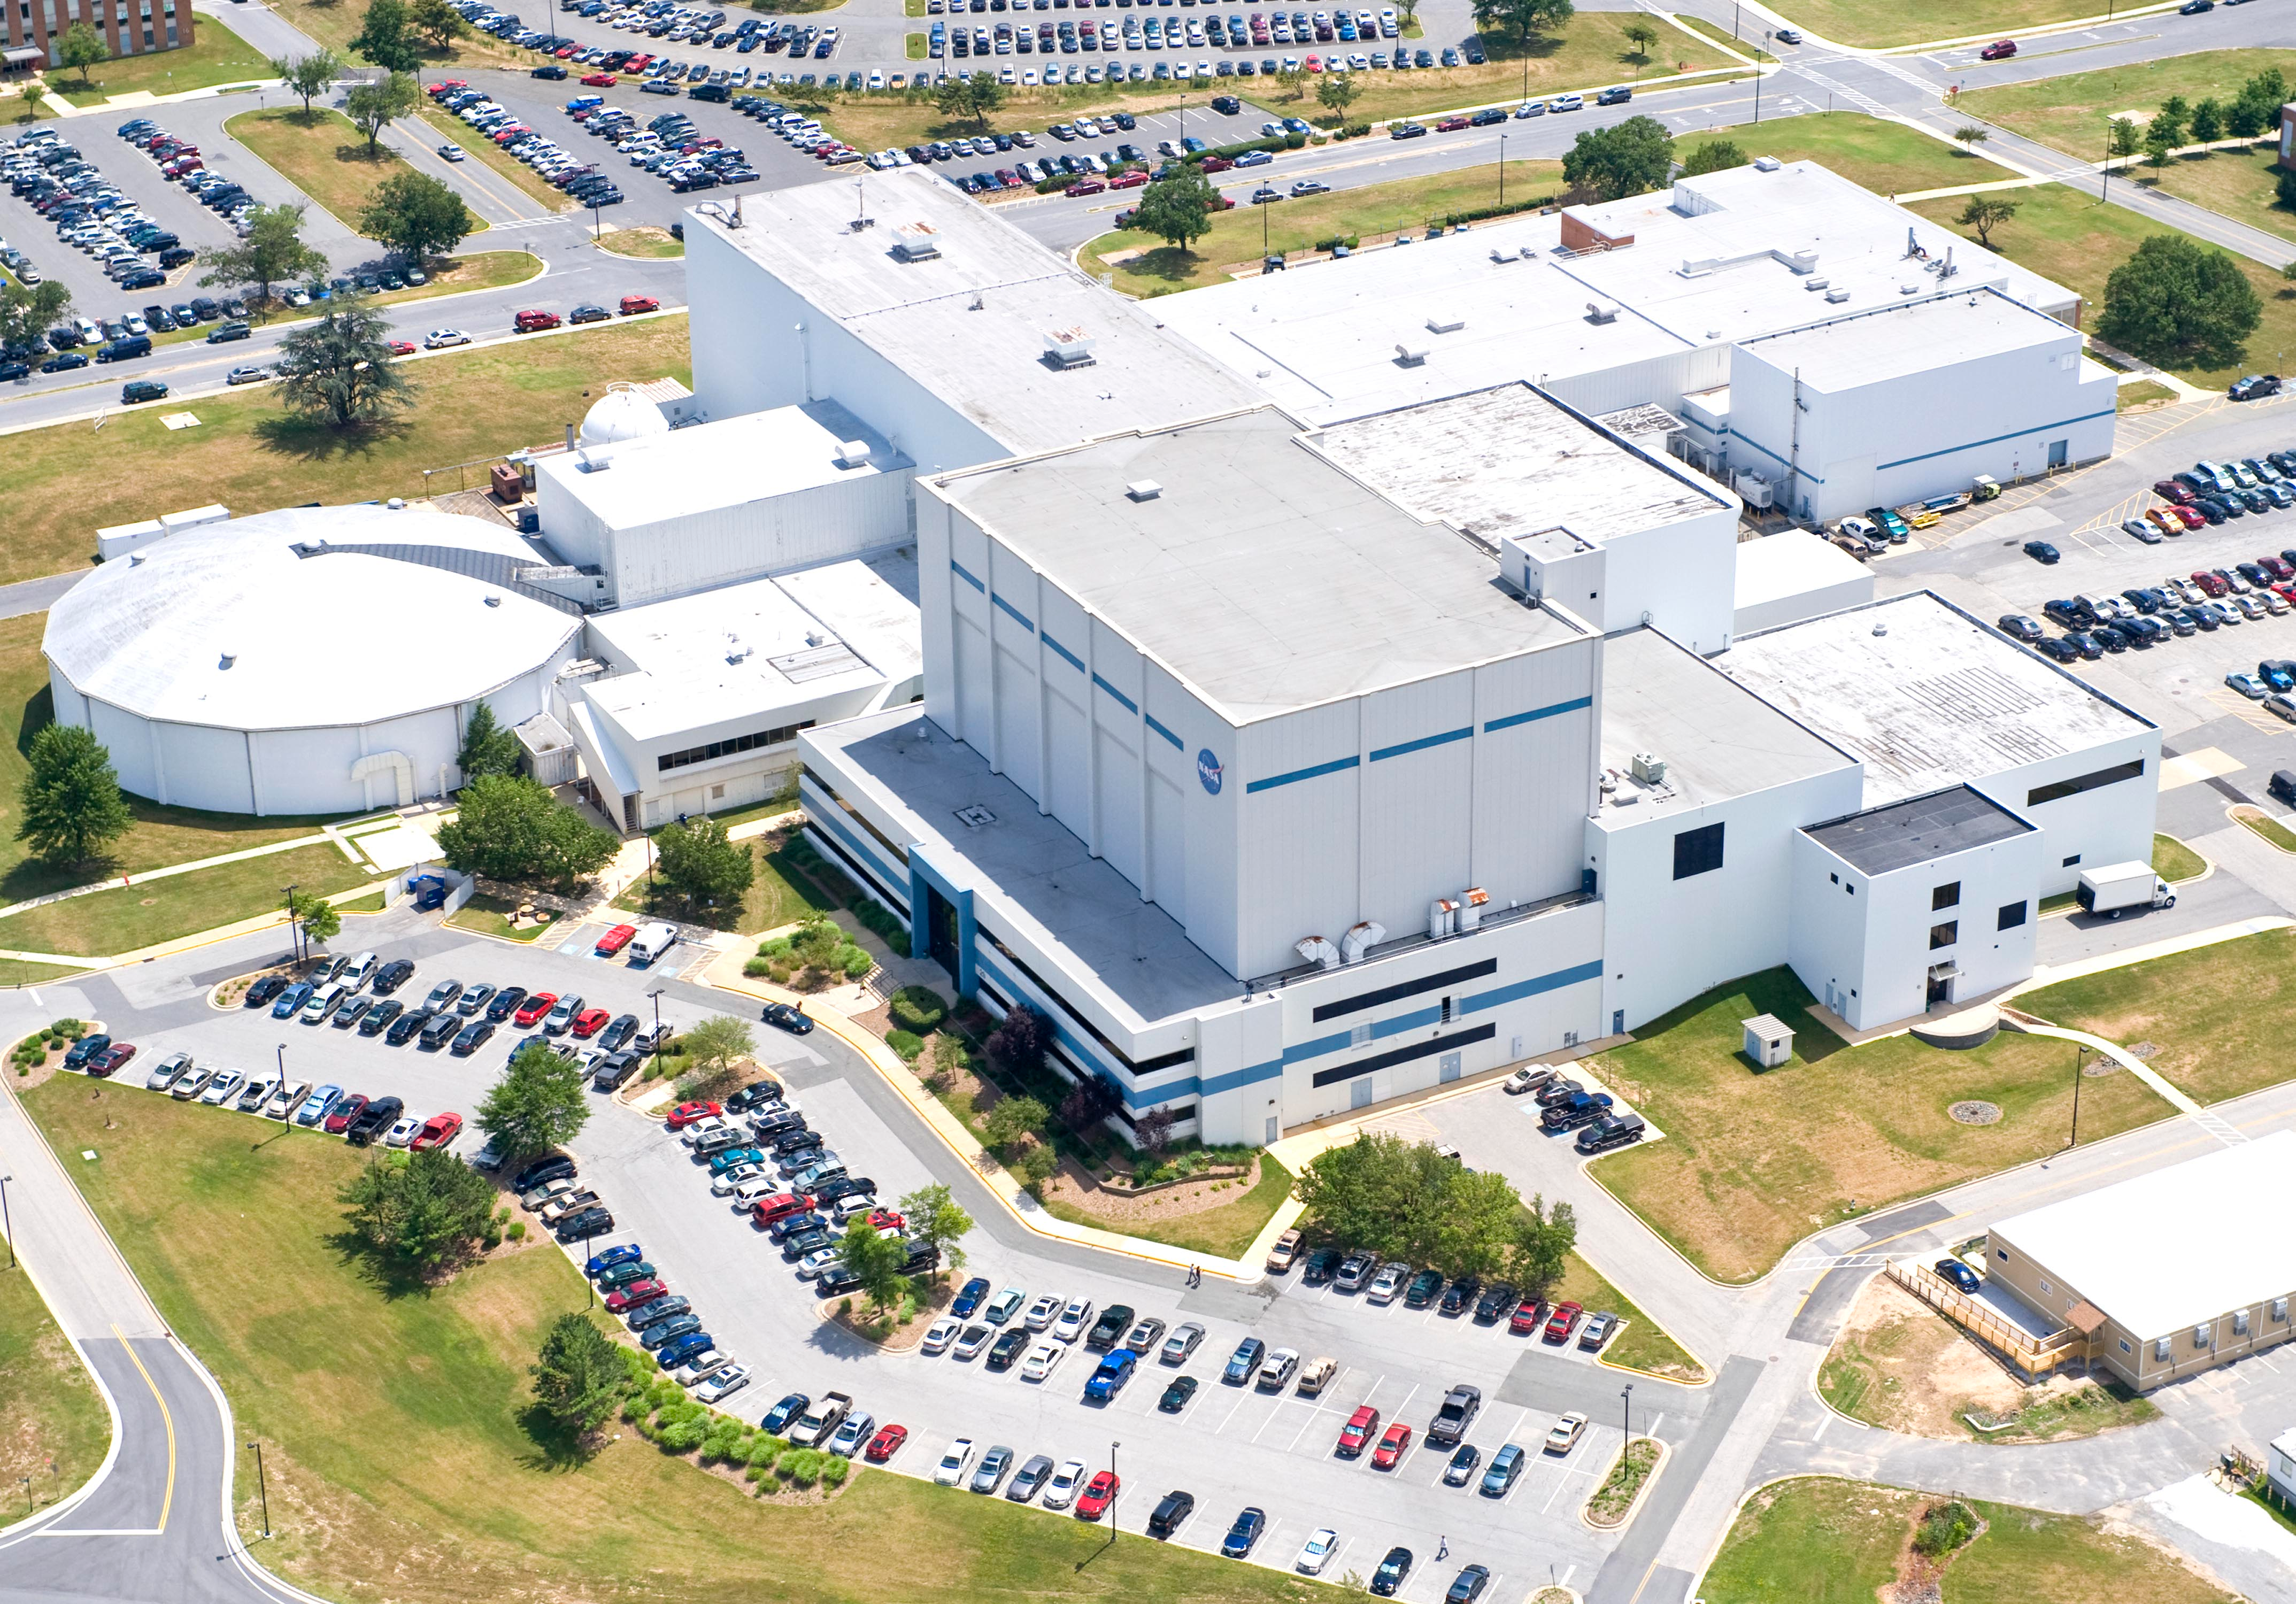

NASA's Goddard Space Flight Center

Aerial view of NASA's Goddard Space Flight Center in Greenbelt, Maryland, in 2010.

Credit: NASA Goddard/Bill Hrybyk